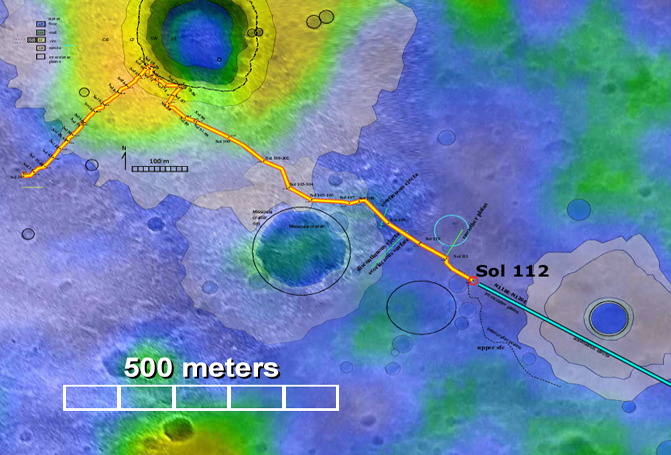

Confirming Predictions

This map highlights the path that NASA’s Mars Exploration Rover Spirit has traveled and will continue to travel toward the “Columbia Hills.” As of today, sol 114 (April 28, 2004), Spirit has driven about 1,315 meters (.82 miles). Light patches of color surrounding various craters are areas that were predicted to be material ejected from those craters. The predictions were based on observatons from orbit. Spirit’s observations of the rocks and soils along this route so far confirm those predictions. The map comprises data from the camera on NASA’s Mars Global Surveyor orbiter and the thermal emission imaging system on NASA’s Mars Odyssey orbiter.

Credit: NASA/JPL/MSSS/ASU/New Mexico Museum of Natural History and Science